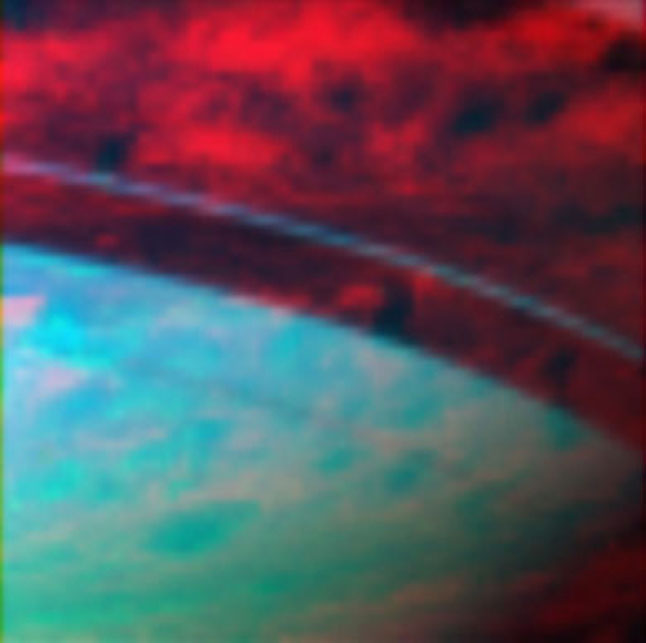

Saturn’s Light from Within

This false-color image of Saturn shows ring shadows running across the upper portion of the planet, and sunlight illuminating the lower portion of the planet.

The upper area, in the ring shadow, would be black in visible light but glows red in infrared because Saturn is warm inside. This light shines out through the clouds, giving scientists a look at some of Saturn’s interesting atmospheric structure.

This image was taken on June 30, 2006, with Cassini’s visual and infrared mapping spectrometer. It was constructed from images taken at wavelengths of 0.91 microns shown in blue, 2.25 microns shown in green, and at 5.01 microns shown in red. The distance from Cassini to Saturn’s center in this image is 335,000 kilometers (208,159 miles).

The Cassini-Huygens mission is a cooperative project of NASA, the European Space Agency and the Italian Space Agency. The Jet Propulsion Laboratory, a division of the California Institute of Technology in Pasadena, manages the mission for NASA’s Science Mission Directorate, Washington, D.C. The Cassini orbiter was designed, developed and assembled at JPL. The Visual and Infrared Mapping Spectrometer team is based at the University of Arizona where this image was produced.

Credit: NASA/JPL/University of Arizona